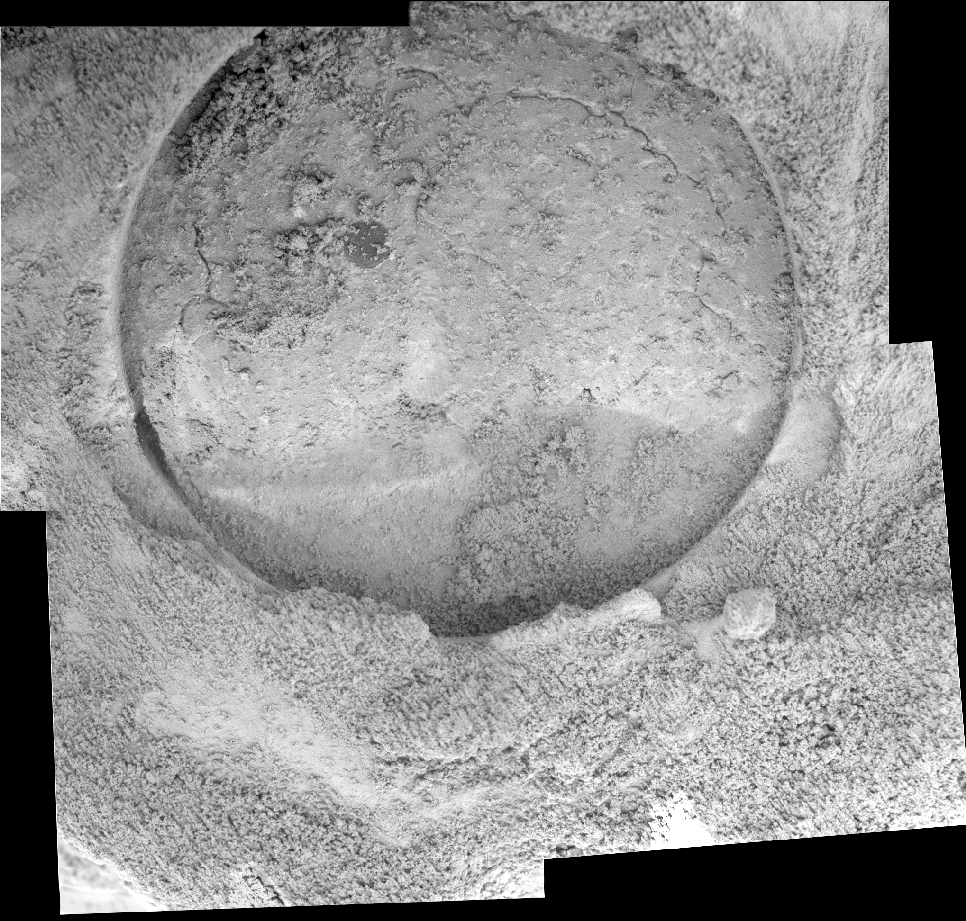

Door to ‘Pilbara’

This mosaic of five images taken by the microscopic imager on the Mars Exploration Rover Opportunity on sol 87 shows the hole drilled by the rover’s rock abrasion tool into the rock dubbed “Pilbara.” A sliced “blueberry,” or spherule, which is darker and harder than the rest of the rock, can be seen near the center of the hole. The rock abrasion process left a pile of rock powder around the side of the hole, and to a lesser degree, inside the hole. The grinding penetrated an area of rock about 7.2 millimeters (about 0.28 inches) deep and 4.5 centimeters (about 1.8 inches) in diameter.

Credit: NASA/JPL/Cornell/USGS